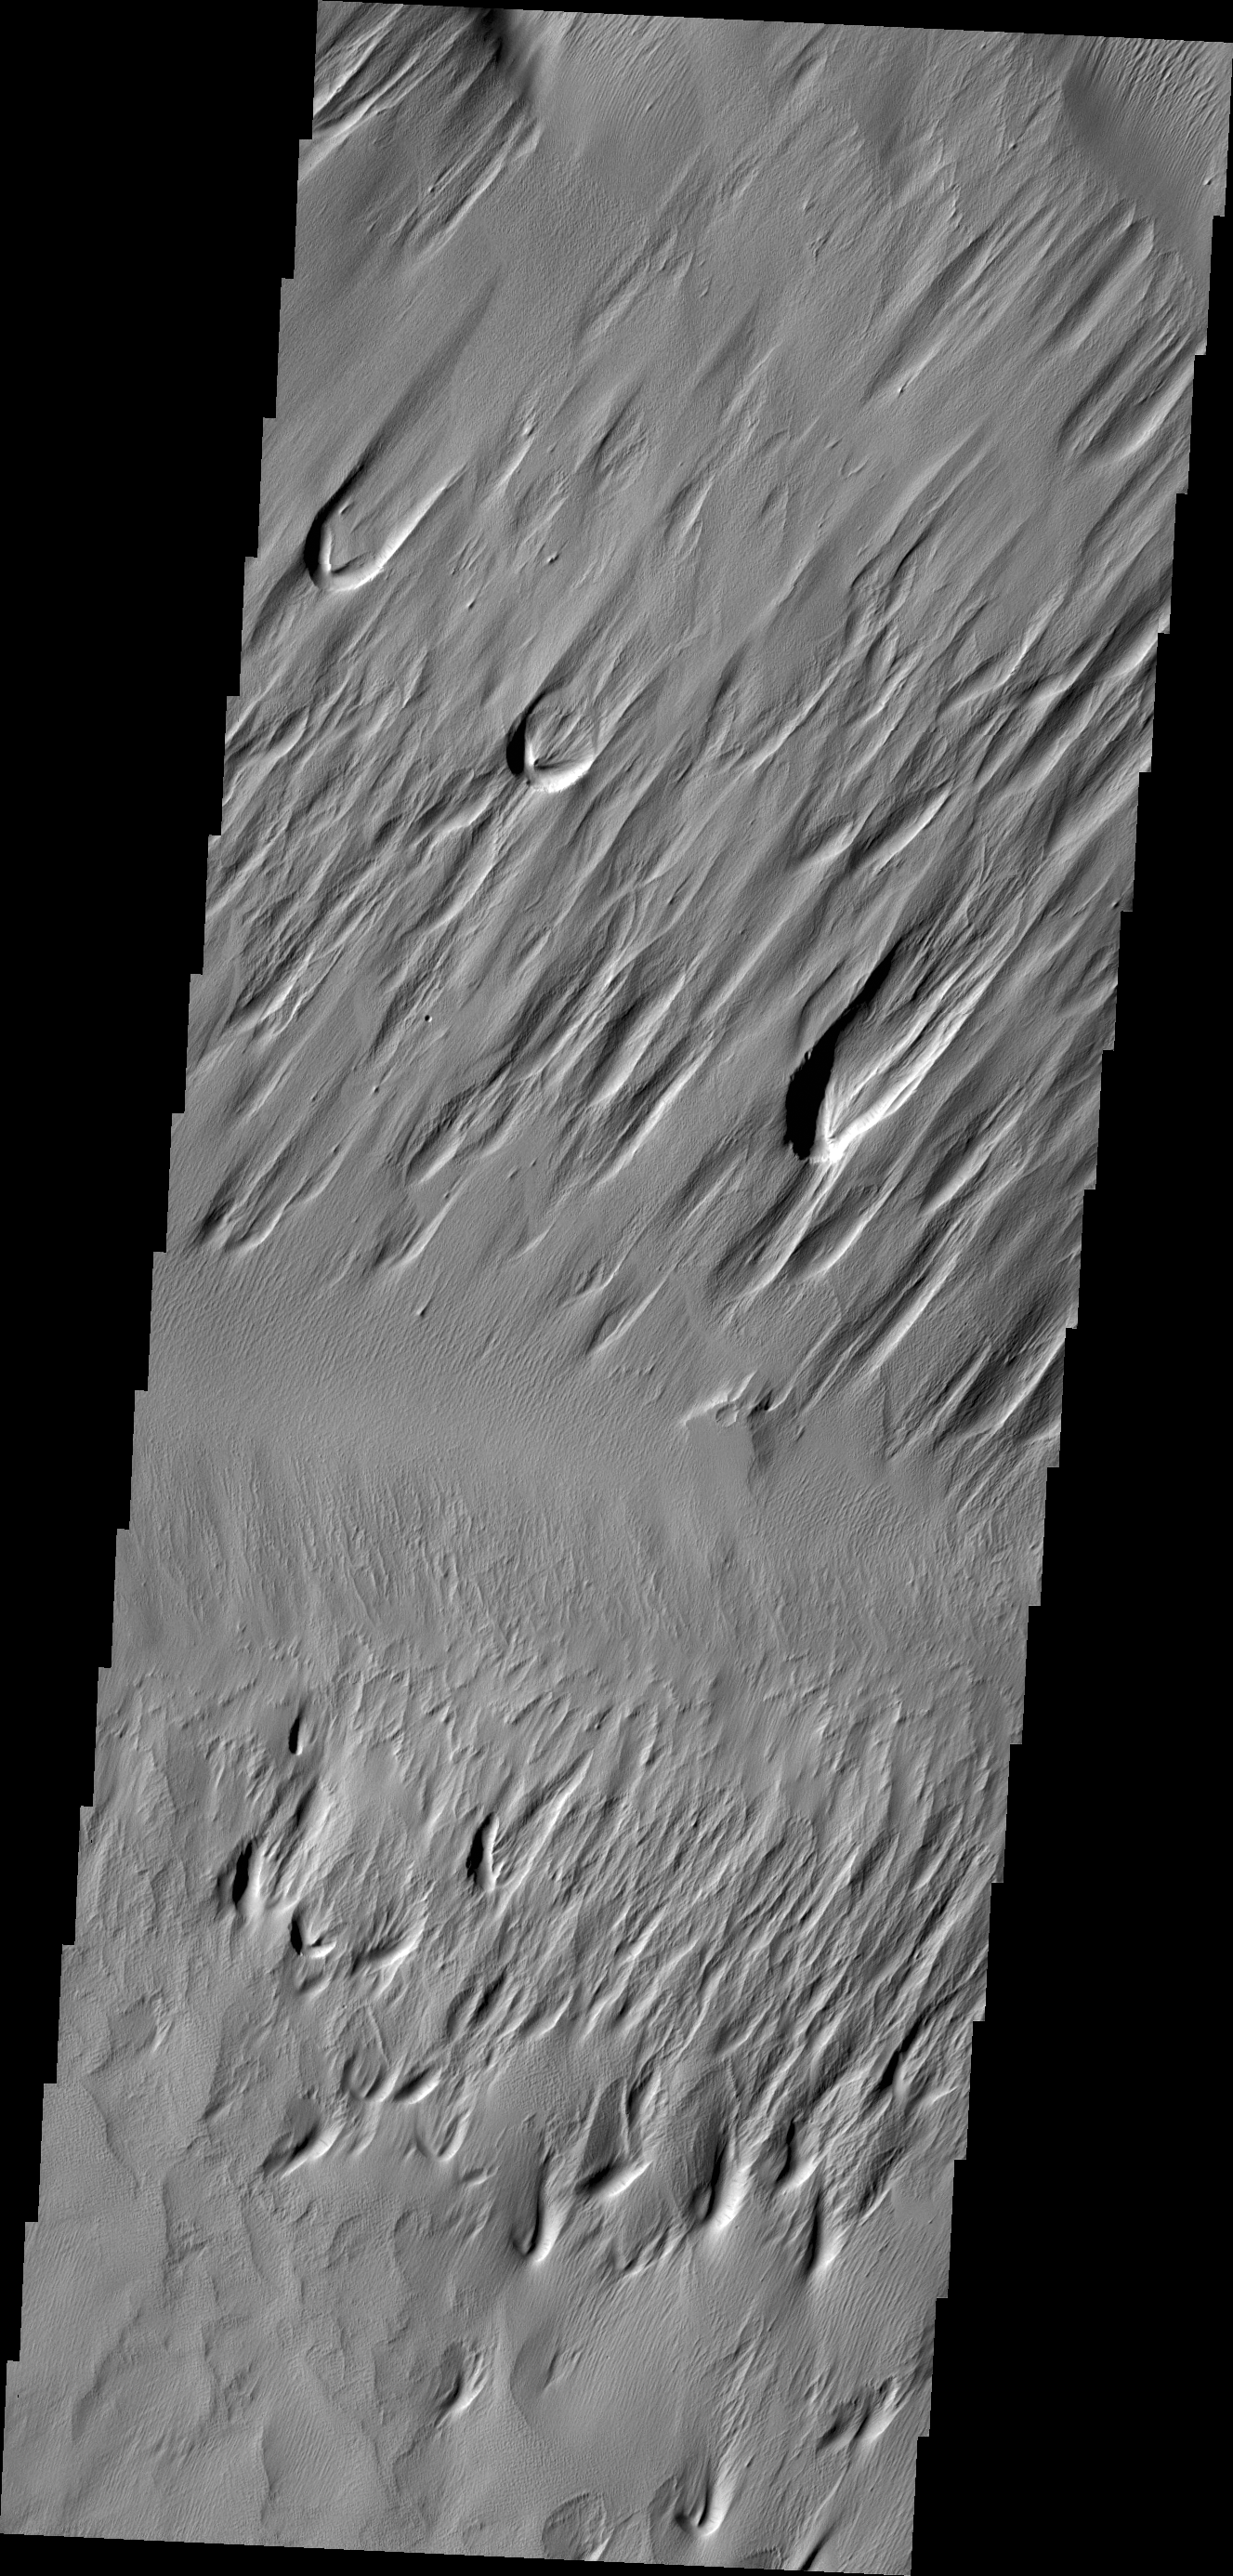

Eumenides Dorsum

This image of Eumenides Dorsum shows erosion of the surface material by wind action.

Credit: NASA/JPL-Caltech/ASU